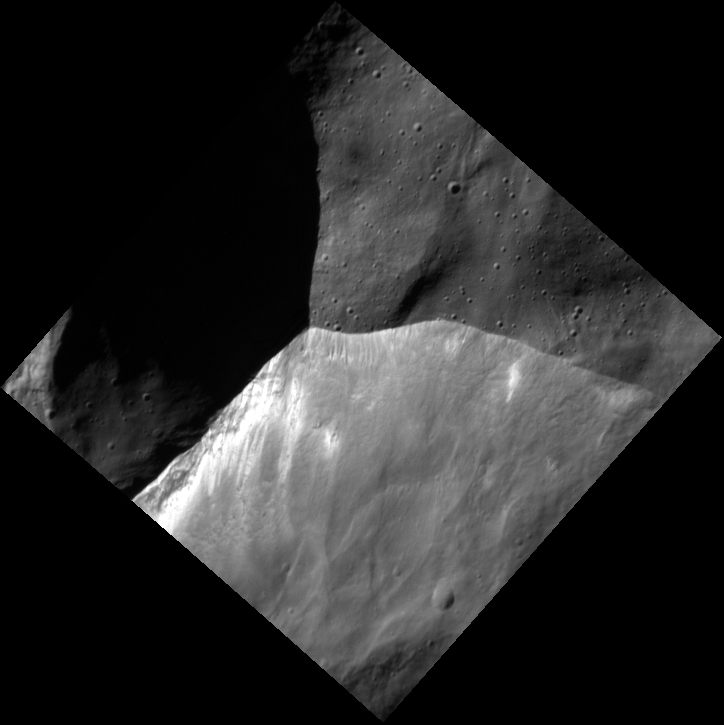

The Intersect

This high-resolution image shows the intersection of two crater rims. The full craters can be seen in this context image — the high-resolution image covers the rim intersection very close to the context image center. Downslope movement of material in the crater wall has exposed fresh, brighter soil.

This image was acquired as a high-resolution targeted observation. Targeted observations are images of a small area on Mercury’s surface at resolutions much higher than the 200-meter/pixel morphology base map. It is not possible to cover all of Mercury’s surface at this high resolution, but typically several areas of high scientific interest are imaged in this mode each week.

Date acquired: March 10, 2014
Image Mission Elapsed Time (MET): 36770148
Image ID: 5908044
Instrument: Narrow Angle Camera (NAC) of the Mercury Dual Imaging System (MDIS)
Center Latitude: 65.02°
Center Longitude: 255.4° E
Resolution: 12 meters/pixel
Scale: This image is approximately 8.8 km (5.5 mi.) across.
Incidence Angle: 73.1°
Emission Angle: 5.8°
Phase Angle: 78.9°

The MESSENGER spacecraft is the first ever to orbit the planet Mercury, and the spacecraft’s seven scientific instruments and radio science investigation are unraveling the history and evolution of the Solar System’s innermost planet. MESSENGER acquired over 150,000 images and extensive other data sets. MESSENGER is capable of continuing orbital operations until early 2015.

For information regarding the use of images, see the MESSENGER image use policy.

Credit: NASA/Johns Hopkins University Applied Physics Laboratory/Carnegie Institution of Washington